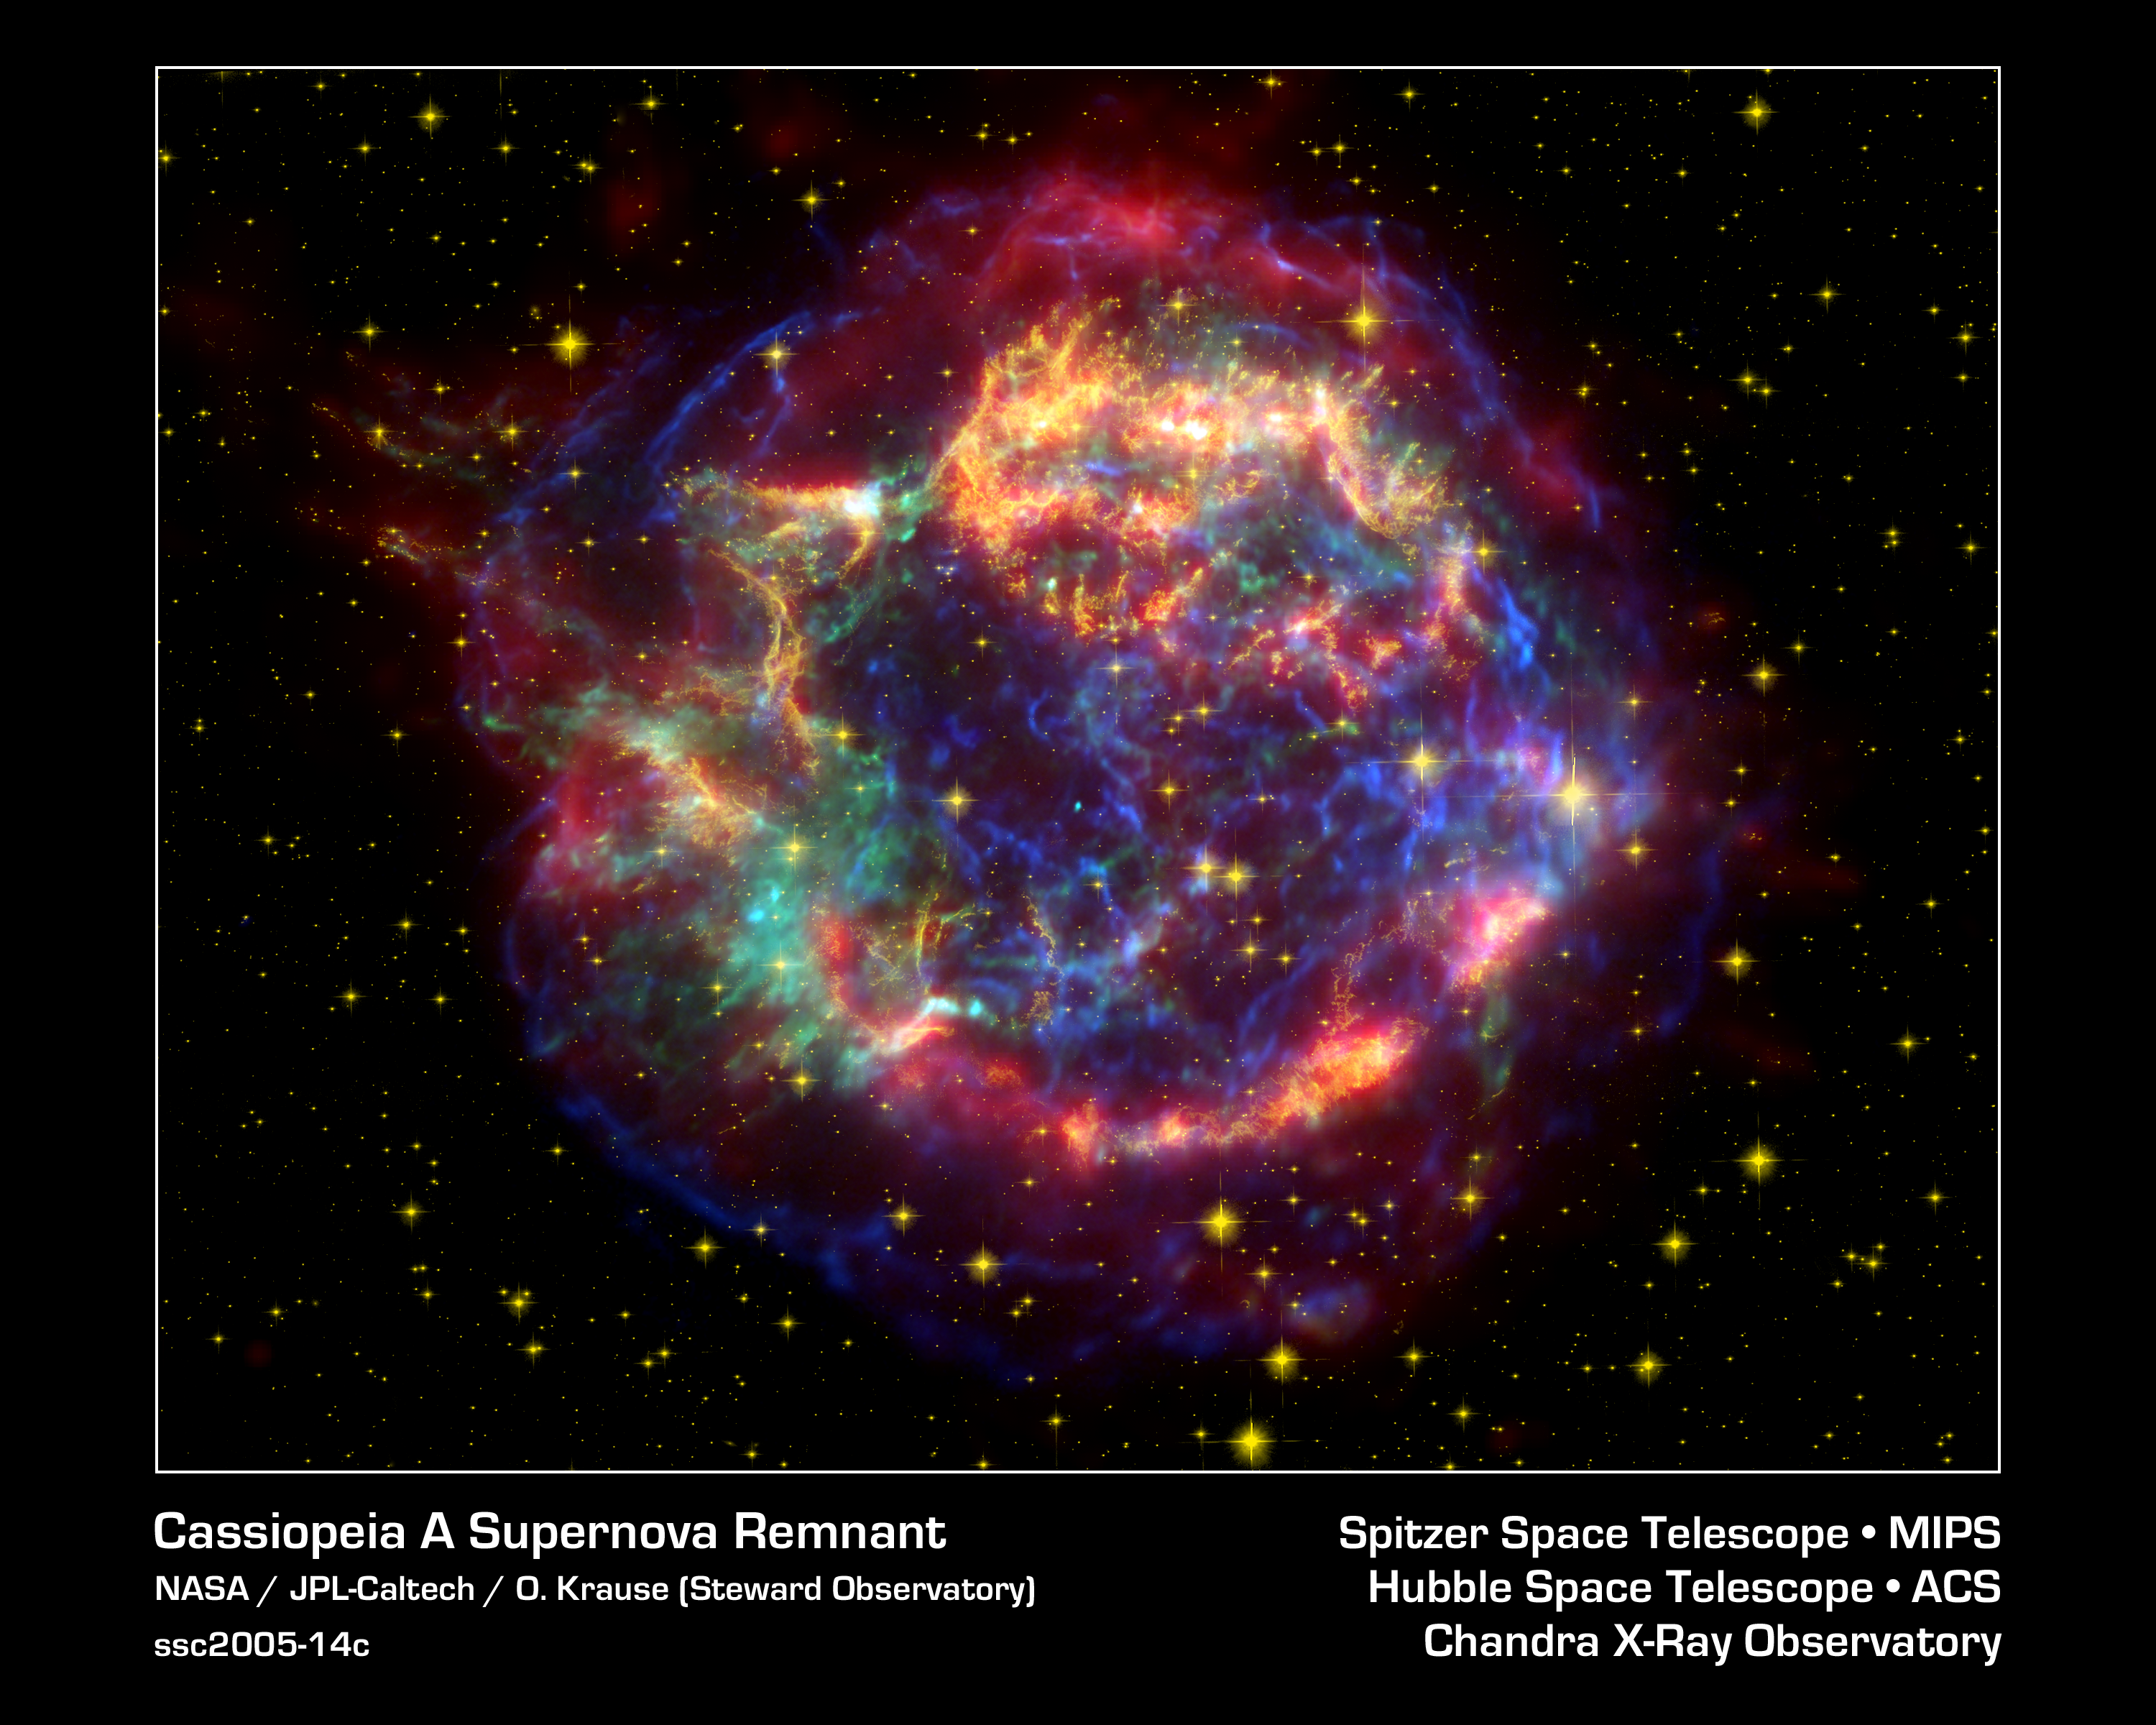

Cassiopeia A: Death Becomes Her

This stunning multi-mission picture shows off the many sides of the supernova remnant Cassiopeia A. It is made up of images taken by three of NASA's Great Observatories, using three different wavebands of light. Infrared data from the Spitzer Space Telescope are colored red; visible data from the Hubble Space Telescope are yellow; and X-ray data from the Chandra X-ray Observatory are green and blue.

Located 10,000 light-years away in the northern constellation Cassiopeia, Cassiopeia A is the remnant of a once massive star that died in a violent supernova explosion seen on Earth 325 years ago. It consists of a dead star, called a neutron star, and a surrounding shell of material that was blasted off as the star died. This remnant marks the most recent supernova in our Milky Way galaxy, and is one of the most studied objects in the sky.

Each Great Observatory highlights different characteristics of this celestial orb. While Spitzer reveals warm dust in the outer shell about a few hundred degrees Kelvin (80 degrees Fahrenheit) in temperature, Hubble sees the delicate filamentary structures of hot gases about 10,000 degrees Kelvin (18,000 degrees Fahrenheit). Chandra probes unimaginably hot gases, up to about 10 million degrees Kelvin (18 million degrees Fahrenheit). These extremely hot gases were created when ejected material from Cassiopeia A smashed into surrounding gas and dust. Chandra can also see Cassiopeia A's neutron star (turquoise dot at center of shell).

Blue Chandra data were acquired using broadband X-rays (low to high energies); green Chandra data correspond to intermediate energy X-rays; yellow Hubble data were taken using a 900 nanometer-wavelength filter, and red Spitzer data are from the telescope's 24-micron detector.

Credit: NASA/JPL-Caltech/O. Krause (Steward Observatory)